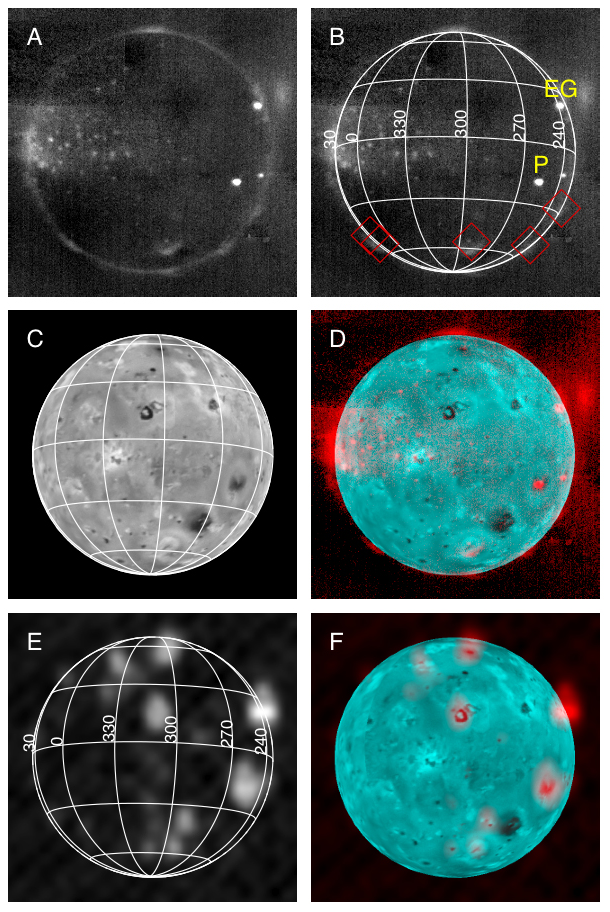

Io Eclipse Montage

New Horizons took this montage of images of Jupiter’s volcanic moon Io, glowing in the dark of Jupiter’s shadow, as the Pluto-bound spacecraft sped through the Jupiter system on Feb. 27, 2007.

(A): In this picture from the Long-Range Reconnaissance Imager (LORRI), dark blotches and straight lines are artifacts. The brightest spots (including the volcanoes Pele [P] and East Girru [EG]) are incandescent lava from active volcanoes. The more diffuse glows, and the many faint spots, are from gas in the plumes and atmosphere, glowing due to bombardment by plasma in Jupiter’s magnetosphere, in a display similar to the Earth’s aurorae. (B): The same image with a latitude/longitude grid, showing that the cluster of faint spots is centered near longitude 0 degrees, the point on Io that faces Jupiter. The image also shows the locations of the plumes seen in sunlit images (indicated by red diamonds), which glow with auroral emission in eclipse. (C): Simulated sunlit view of Io with the same geometry, based on sunlit LORRI images. (D): A combination of the sunlit image (in cyan) and the eclipse image (in red), showing that all point-like glows in the eclipse image arise from dark volcanoes in the eclipse image. (E): This infrared image, at a wavelength of 2.3 microns, obtained by New Horizons Linear Etalon Spectral Imaging Array (LEISA) an hour after the LORRI image, showing thermal emission from active volcanoes. Elongation of the hot spots is an artifact. (F): Combined visible albedo (cyan) and LEISA thermal emission (red) image, showing the sources of the volcanic emission. That most of the faint point-like glows near longitude zero, seen in visible light in images A, B, and D, do not appear in the infrared view of volcanic heat radiation, is one reason scientists believe that these glows are due to auroral emission, not heat radiation.

This image appears in the Oct. 12, 2007, issue of Science magazine, in a paper by John Spencer, et al.

Credit: NASA/Johns Hopkins University Applied Physics Laboratory/Southwest Research Institute